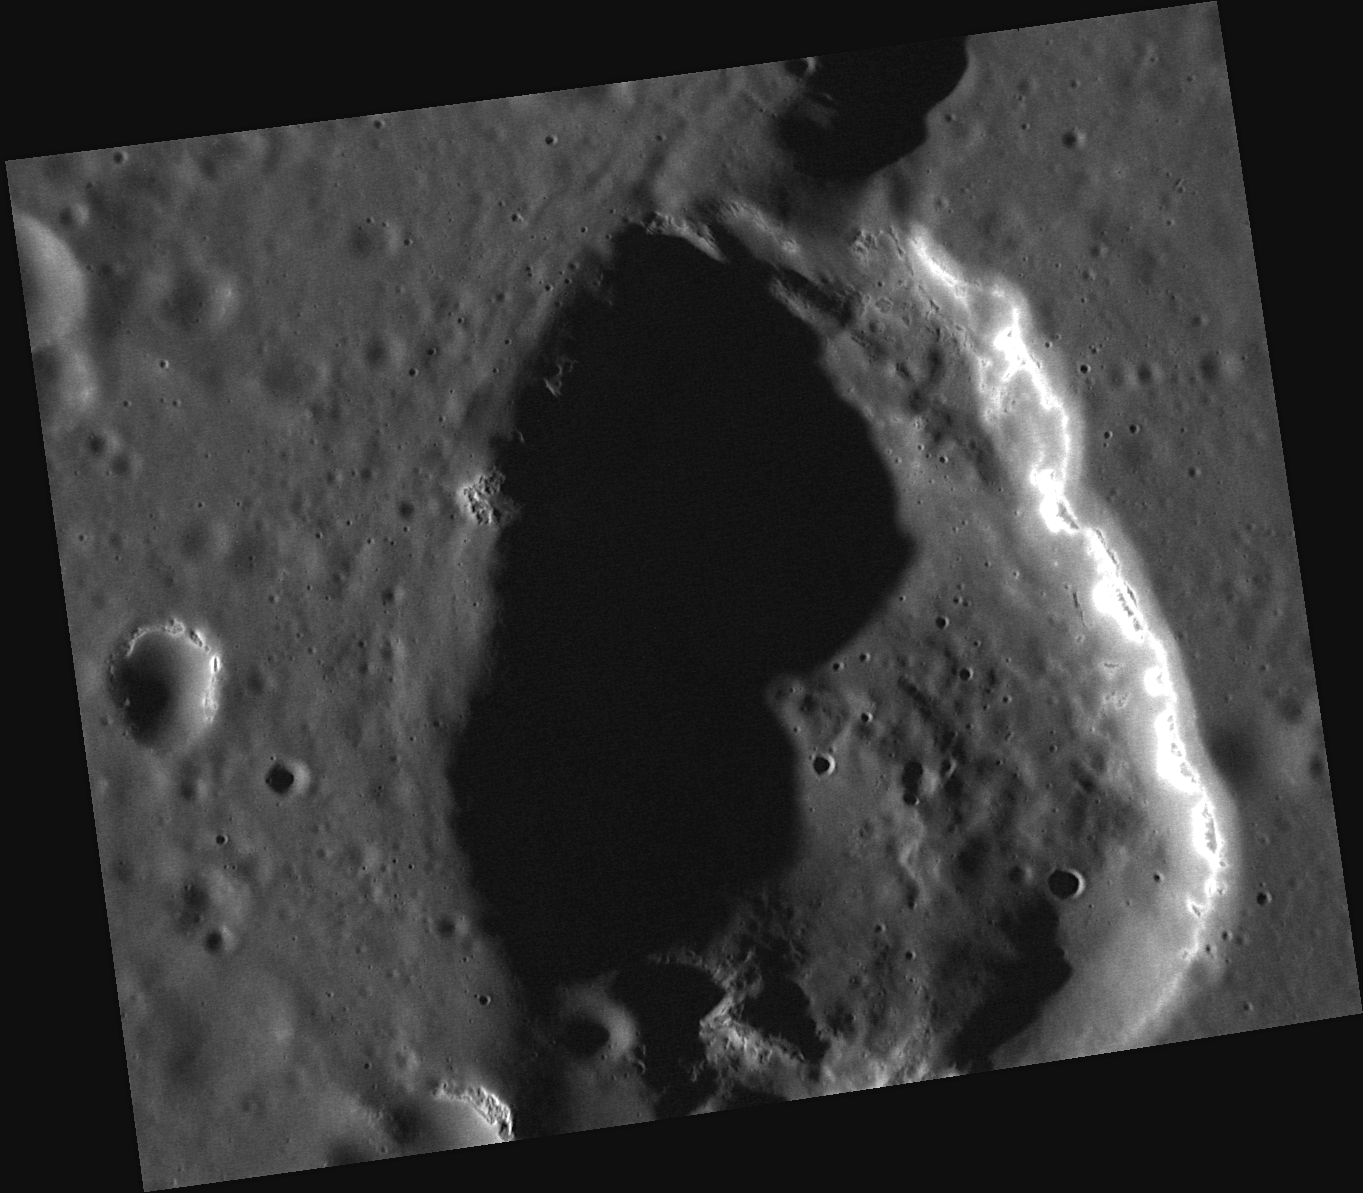

New Details of Geddes’ Depression

Geddes crater is known to be a geologically interesting feature. The ridge of Antoniadi Dorsum bisects the crater and in the center of the crater’s floor is a large depression with a distinctive orange hue, a color similar to areas associated with explosive volcanism. This recently acquired image reveals new, high-resolution detail of that potentially volcanic depression, including the presence of many hollows.

This image was acquired as a high-resolution targeted observation. Targeted observations are images of a small area on Mercury’s surface at resolutions much higher than the 200-meter/pixel morphology base map. It is not possible to cover all of Mercury’s surface at this high resolution, but typically several areas of high scientific interest are imaged in this mode each week.

Date acquired: October 11, 2012
Image Mission Elapsed Time (MET): 258458455
Image ID: 2745982
Instrument: Narrow Angle Camera (NAC) of the Mercury Dual Imaging System (MDIS)
Center Latitude: 27.15°
Center Longitude: 330.4° E
Resolution: 28 meters/pixel
Scale: Image width is 35 kilometers (22 miles).
Incidence Angle: 74.1°
Emission Angle: 33.2°
Phase Angle: 107.3°

The MESSENGER spacecraft is the first ever to orbit the planet Mercury, and the spacecraft’s seven scientific instruments and radio science investigation are unraveling the history and evolution of the Solar System’s innermost planet. Visit the Why Mercury? section of this website to learn more about the key science questions that the MESSENGER mission is addressing. During the one-year primary mission, MDIS acquired 88,746 images and extensive other data sets. MESSENGER is now in a year-long extended mission, during which plans call for the acquisition of more than 80,000 additional images to support MESSENGER’s science goals.

These images are from MESSENGER, a NASA Discovery mission to conduct the first orbital study of the innermost planet, Mercury. For information regarding the use of images, see the MESSENGER image use policy.

Credit: NASA/Johns Hopkins University Applied Physics Laboratory/Carnegie Institution of Washington